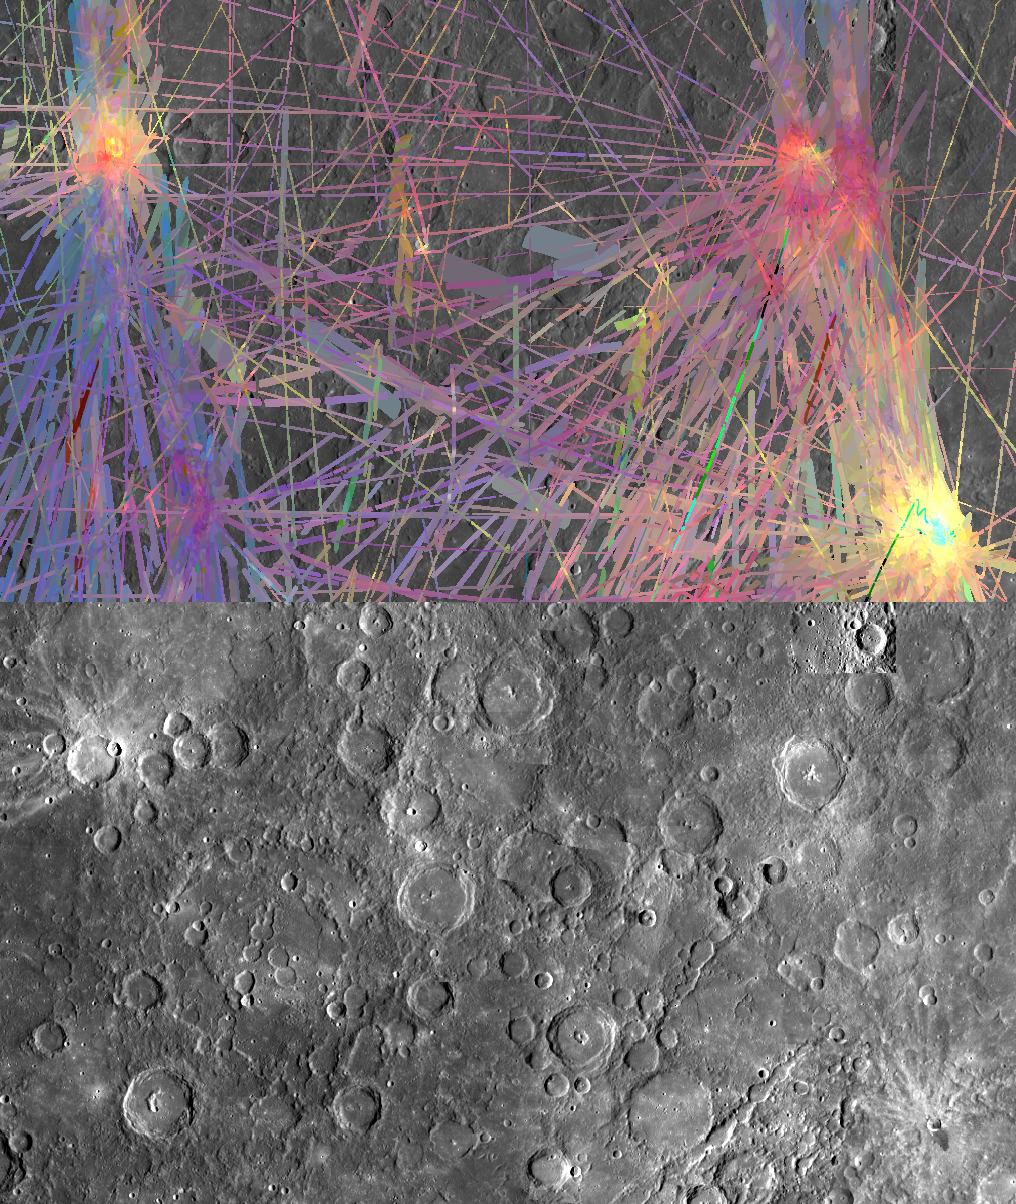

Spectral Web

The top image is a MASCS VIRS instrument color composite over a region of cratered plains on Mercury that includes craters Mena (upper left), Cezanne, Philonexus, Chu Ta, and the unnamed “blue tongue” impact crater (lower right). Below is a contrast enhanced version of the MDIS mosaic without the VIRS overlay. In the VIRS color composite, the young rays of Mena and the blue tongue crater appear in yellows and oranges. Other colors in the VIRS composite are related to degree of space weathering and iron content of the surface materials.

The VIRS composite shows hundreds of individual footprints compiled over dozens of orbits, with MESSENGER viewing the surface from different directions and at different altitudes. In locations where multiple footprints cover the same area, the footprint with the best illumination for mineralogical interpretation (usually the lowest incidence angle where shadows are minimized) is used for making the map. In the MDIS mosaic some brightness variation are due to tiling of images taken at different illuminations.

Date Created: April 24, 2012
Instruments: Visible and Infrared Spectrograph (VIRS) of the Mercury Atmosphere and Surface Composition Spectrometer (MASCS), and Mercury Dual Imaging System (MDIS)
VIRS Color Composite Wavelengths: 575 nm as red, 415 nm/750 nm as green, 310 nm/390 nm as blue
Center Latitude: -4.5°
Center Longitude: 244.7° E
Resolution: 1 km/pixel
Scale: Crater Mena (upper left of mosaics) is 15 km (9 mi) across

The MESSENGER spacecraft is the first ever to orbit the planet Mercury, and the spacecraft’s seven scientific instruments and radio science investigation are unraveling the history and evolution of the Solar System’s innermost planet. Visit the Why Mercury? section of this website to learn more about the key science questions that the MESSENGER mission is addressing. During the one-year primary mission, MDIS acquired 88,746 images and extensive other data sets. MESSENGER is now in a year-long extended mission, during which plans call for the acquisition of more than 80,000 additional images to support MESSENGER’s science goals.

These images are from MESSENGER, a NASA Discovery mission to conduct the first orbital study of the innermost planet, Mercury. For information regarding the use of images, see the MESSENGER image use policy.

Credit: NASA/Johns Hopkins University Applied Physics Laboratory/Carnegie Institution of Washington